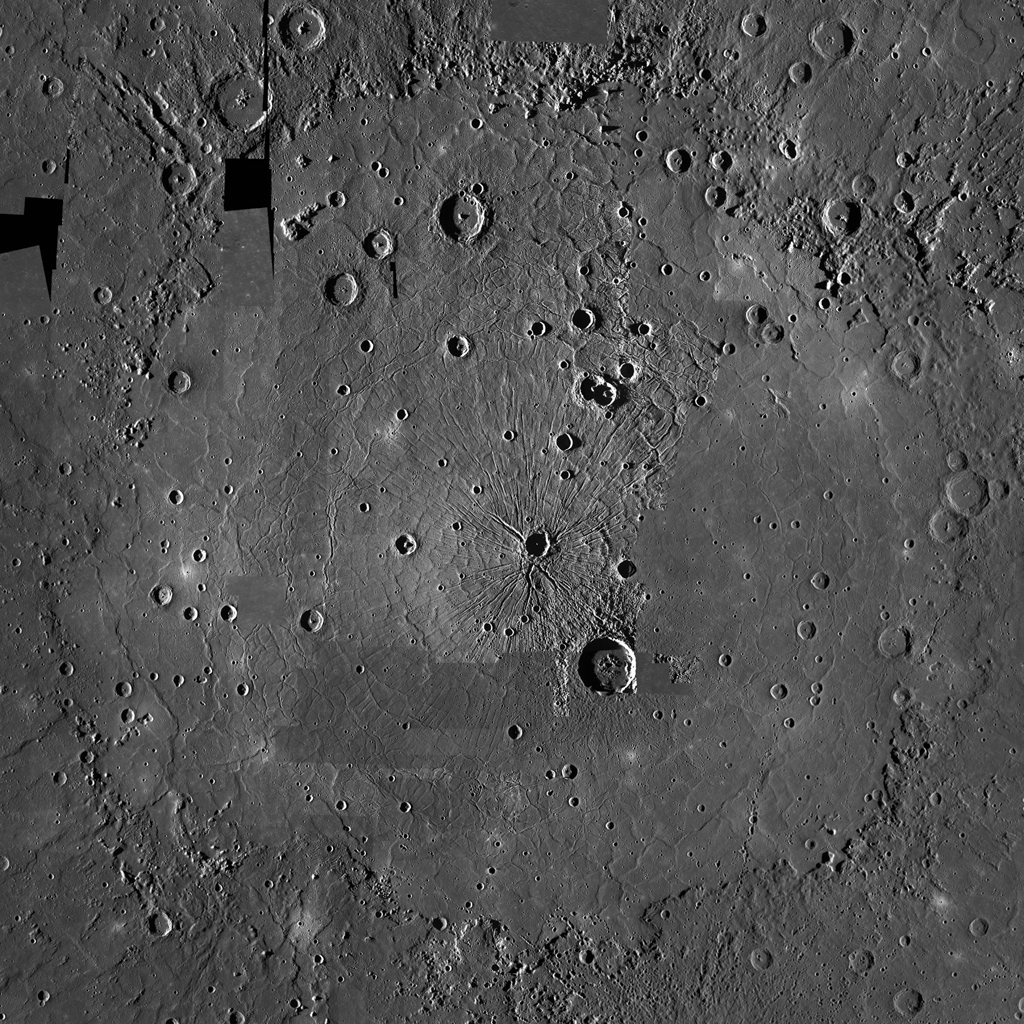

Counting Caloris

This image is a portion of the MDIS global mosaic basemap that was acquired during MESSENGER’s first year in orbit. Caloris basin, the largest young impact crater on Mercury, dominates the scene. With an east-west diameter of 1,640 km, Caloris hosts a wide variety of tectonic features, including graben, ridges, and Pantheon Fossae. MESSENGER team members are in the process of mapping the tectonic features within the Caloris basin and deciphering their complicated relationships.

MESSENGER scientists are interested in the tectonic features of Caloris as the basin shows widespread evidence of both extension and compression, an uncommon tectonic combination on Mercury. Since different processes produce extensional and contractional landforms, the Caloris basin has clearly had a complex and detailed geological history. Understanding how these structures developed will yield an insight into tectonism in Mercury’s largest basin, and large impact craters in general.

Date Created: February 10, 2012
Instrument: Mercury Dual Imaging System (MDIS)
Latitude Rang: 12° N to 52° N
Longitude Range: 139° E to 187° E
Resolution: 1720 meters/pixel
Scale: The large crater at center right (Atget crater) is 100 km (63 mi.) in diameter
Projection: Azimuthal equidistant

The MESSENGER spacecraft is the first ever to orbit the planet Mercury, and the spacecraft’s seven scientific instruments and radio science investigation are unraveling the history and evolution of the Solar System’s innermost planet. Visit the Why Mercury? section of this website to learn more about the key science questions that the MESSENGER mission is addressing. During the one-year primary mission, MDIS acquired 88,746 images and extensive other data sets. MESSENGER is now in a year-long extended mission, during which plans call for the acquisition of more than 80,000 additional images to support MESSENGER’s science goals.

These images are from MESSENGER, a NASA Discovery mission to conduct the first orbital study of the innermost planet, Mercury. For information regarding the use of images, see the MESSENGER image use policy.

Credit: NASA/Johns Hopkins University Applied Physics Laboratory/Carnegie Institution of Washington